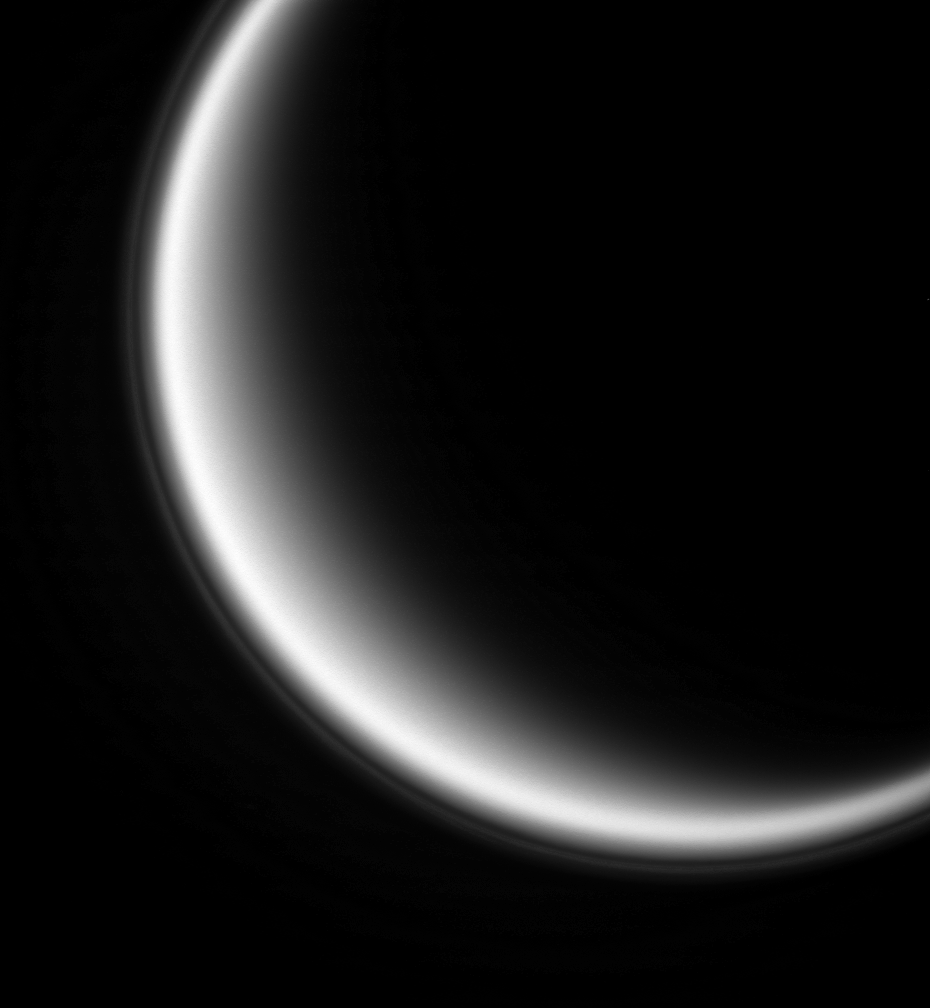

Titan’s Ultraviolet Haze

Looking back toward the sun brings out the thin haze than hovers 500 kilometers (310 miles) above Saturn’s moon Titan.

The haze is composed of small particles whose diameter is comparable to the wavelength of light, which is ultraviolet light centered at 338 nanometers. Particles of this scale scatter sunlight most effectively in the direction opposite to the direction of sunlight. Scientists are still trying to understand what processes produce this thin, high-altitude haze layer.

North on Titan is up and tilted 10 degrees to the right. Titan is 5,150 kilometers (3,200 miles) across.

This image was taken with the Cassini spacecraft narrow-angle camera on Sept. 24, 2005, at a distance of approximately 917,000 kilometers (570,000 miles) from Titan and at a Sun-Titan-spacecraft, or phase, angle of 145 degrees. Image scale is 5 kilometers (3 miles) per pixel.

The Cassini-Huygens mission is a cooperative project of NASA, the European Space Agency and the Italian Space Agency. The Jet Propulsion Laboratory, a division of the California Institute of Technology in Pasadena, manages the mission for NASA’s Science Mission Directorate, Washington, D.C. The Cassini orbiter and its two onboard cameras were designed, developed and assembled at JPL. The imaging operations center is based at the Space Science Institute in Boulder, Colo.

Credit: NASA/JPL/Space Science Institute